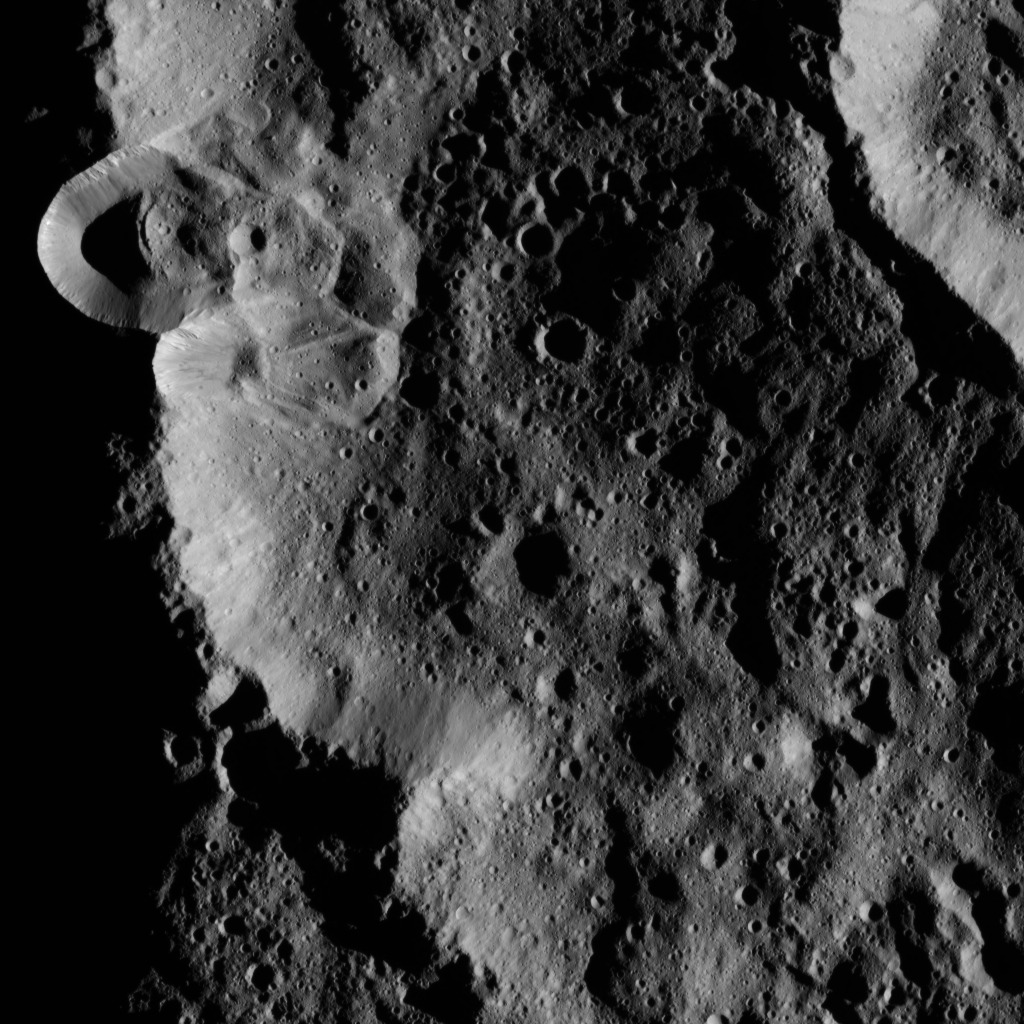

Dawn LAMO Image 23

This image, taken by the framing camera aboard NASA’s Dawn spacecraft, shows several unnamed craters superimposed upon one another. The low sun angle enhances the topography of this densely cratered region.

Landslides have occurred on the inner wall of the largest crater, with material slumping down into the crater’s floor and subsequently being peppered by small impacts.

The image is centered at approximately 78 degrees south latitude, 171 degrees east longitude. Dawn captured the scene on Jan. 2, 2016, from its low-altitude mapping orbit (LAMO), at an altitude of 242 miles (389 kilometers) above Ceres. The image resolution is 118 feet (36 meters) per pixel.

Dawn’s mission is managed by JPL for NASA’s Science Mission Directorate in Washington. Dawn is a project of the directorate’s Discovery Program, managed by NASA’s Marshall Space Flight Center in Huntsville, Alabama. UCLA is responsible for overall Dawn mission science. Orbital ATK, Inc., in Dulles, Virginia, designed and built the spacecraft. The German Aerospace Center, the Max Planck Institute for Solar System Research, the Italian Space Agency and the Italian National Astrophysical Institute are international partners on the mission team.

Credit: NASA/JPL-Caltech/UCLA/MPS/DLR/IDA